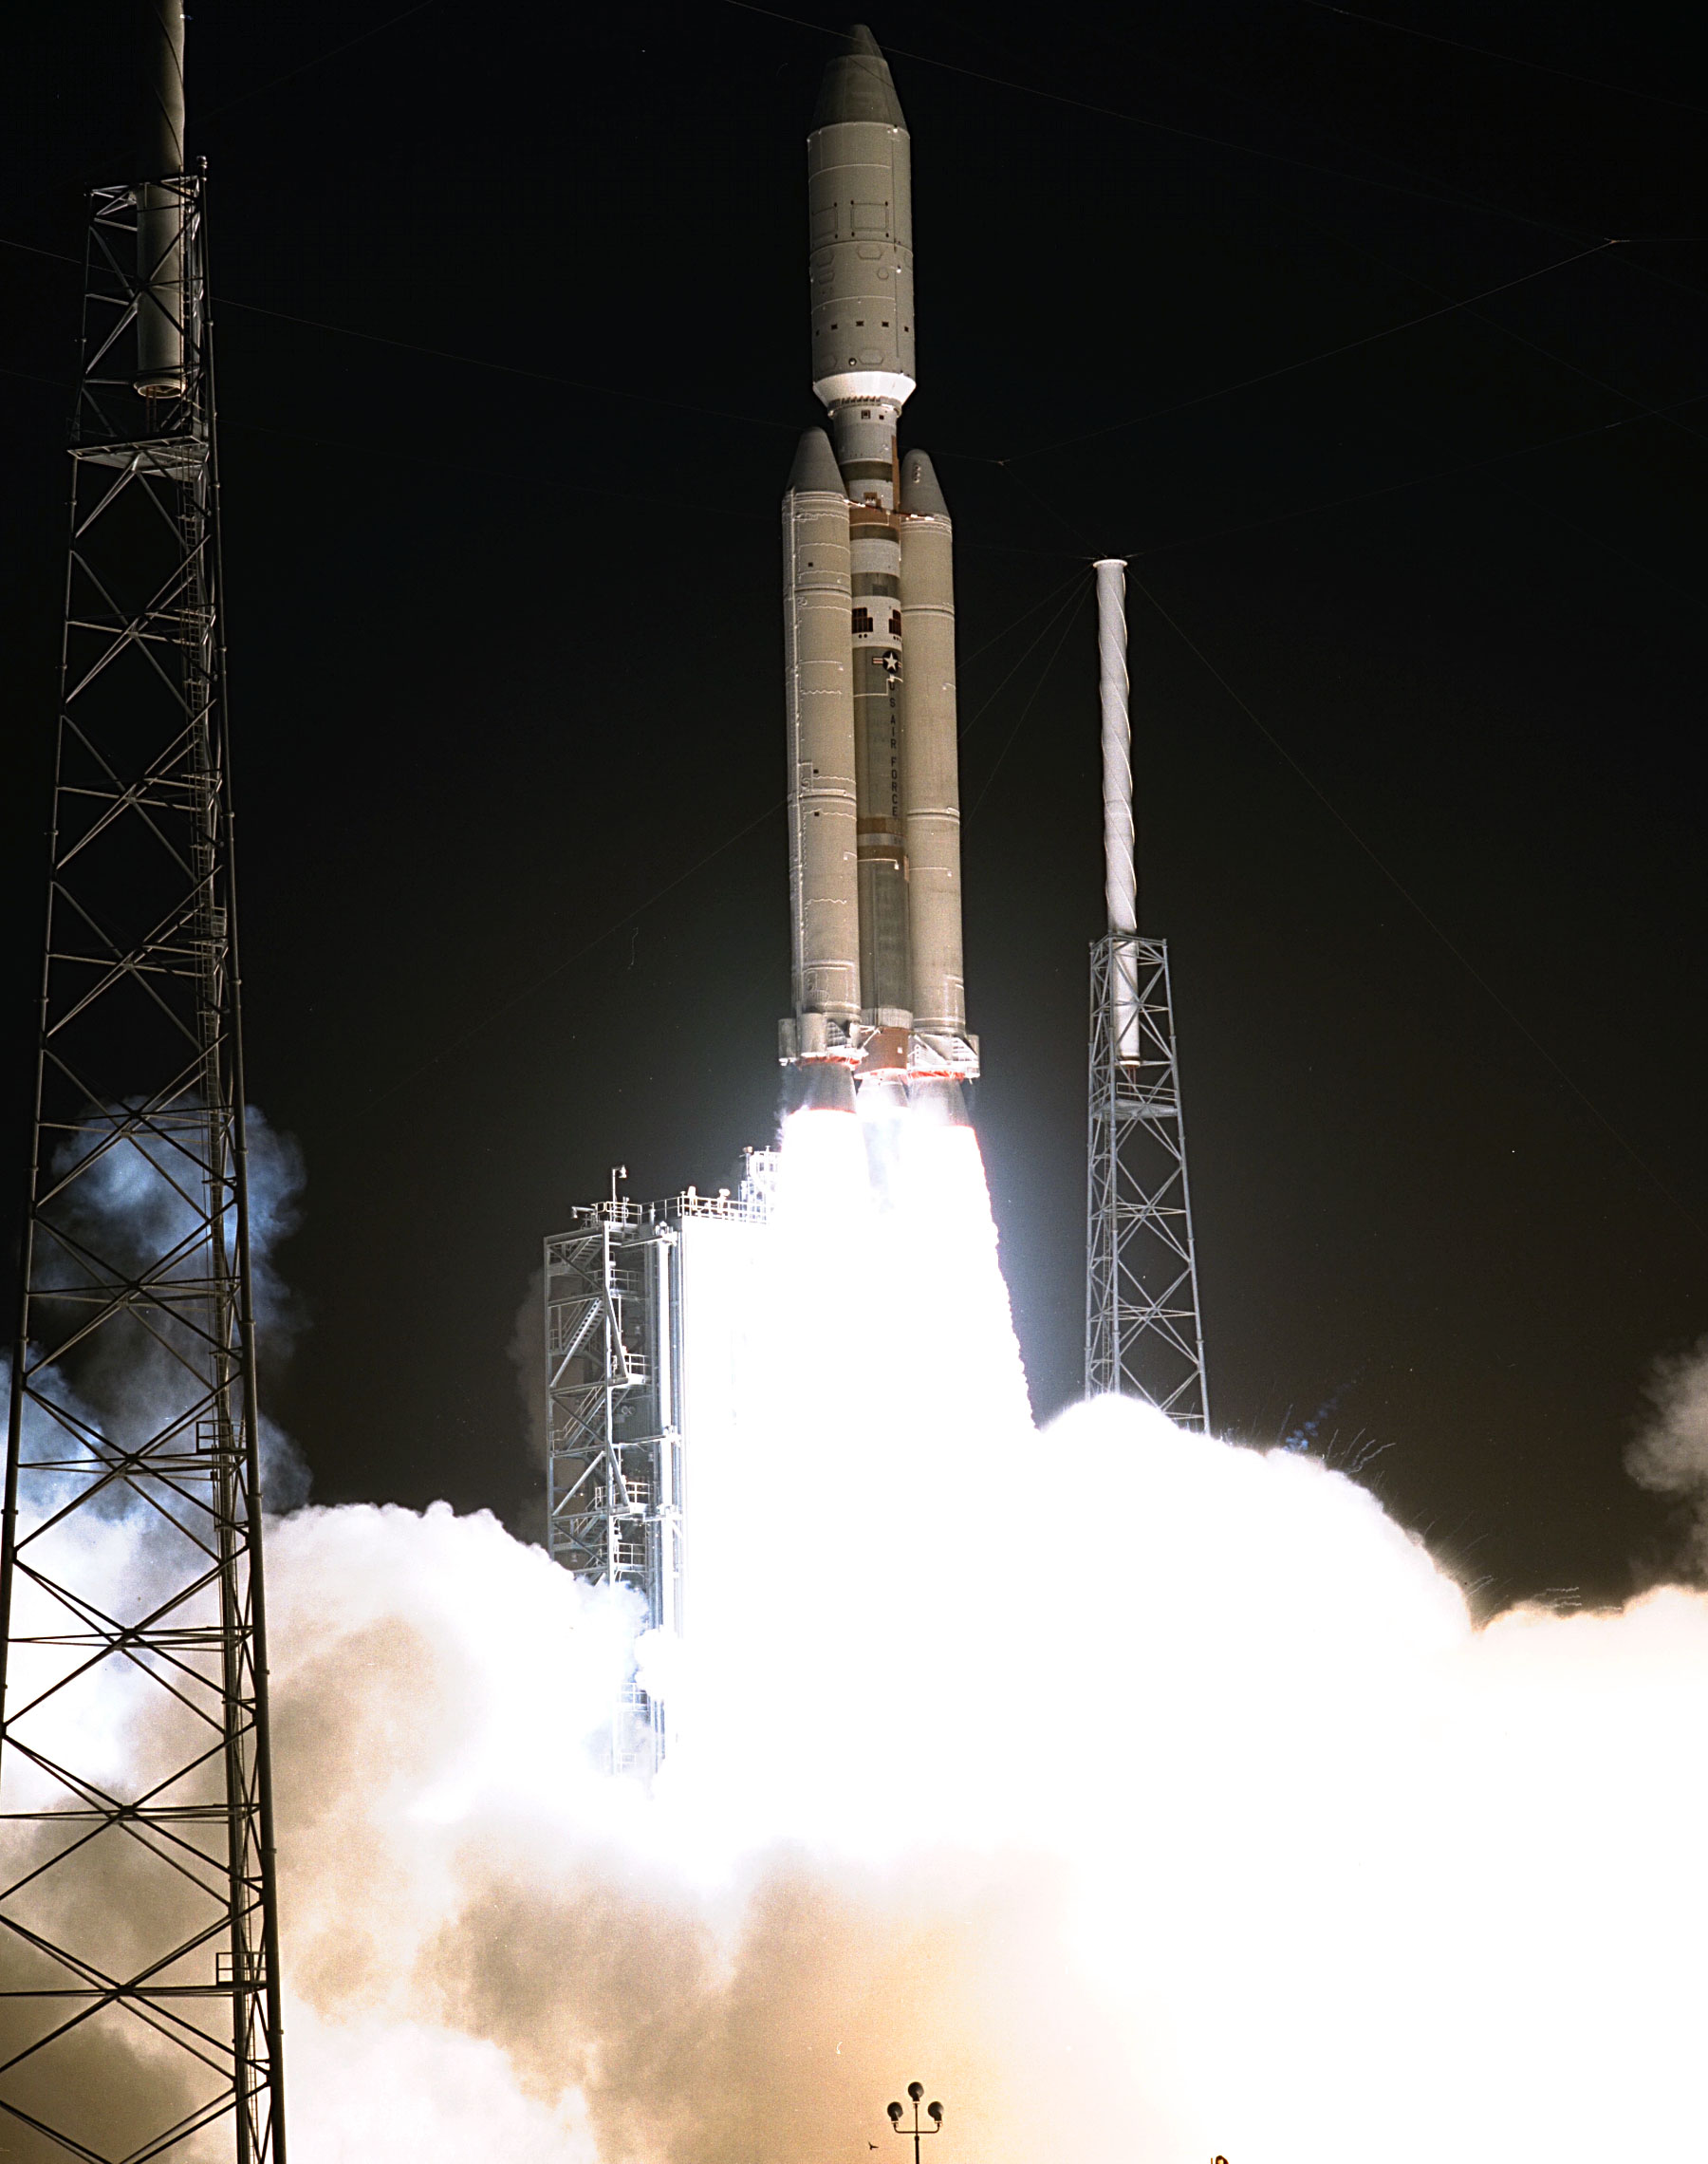

Launch of Cassini Orbiter and Huygens Probe on Titan IV

A seven-year journey to the ringed planet Saturn begins with the liftoff of a Titan IVB/Centaur carrying the Cassini orbiter and its attached Huygens probe. Launch occurred at 4:43 a.m. EDT, Oct. 15, from Launch Complex 40 on Cape Canaveral Air Station. After a 2.2-billion mile journey that will include two swingbys of Venus and one of Earth to gain additional velocity, the two-story tall spacecraft will arrive at Saturn in July 2004. The orbiter will circle the planet for four years, its complement of 12 scientific instruments gathering data about Saturn’s atmosphere, rings and magnetosphere and conducting closeup observations of the Saturnian moons. Huygens, with a separate suite of six science instruments, will separate from Cassini to fly on a ballistic trajectory toward Titan, the only celestial body besides Earth to have an atmosphere rich in nitrogen. Scientists are eager to study further this chemical similarity in hopes of learning more about the origins of our own planet Earth. Huygens will provide the first direct sampling of Titan’s atmospheric chemistry and the first detailed photographs of its surface. The Cassini mission is an international effort involving NASA, the European Space Agency (ESA) and the Italian Space Agency, Agenzia Spaziale Italiana (ASI). The Jet Propulsion Laboratory manages the U.S. contribution to the mission for NASA’s Office of Space Science. The major U.S. contractor is Lockheed Martin, which provided the launch vehicle and upper stage, spacecraft propulsion module and radioisotope thermoelectric generators that will provide power for the spacecraft. The Titan IV/Centaur is a U.S. Air Force launch vehicle, and launch operations were managed by the 45th Space Wing.

Credit: NASA/JPL/KSC